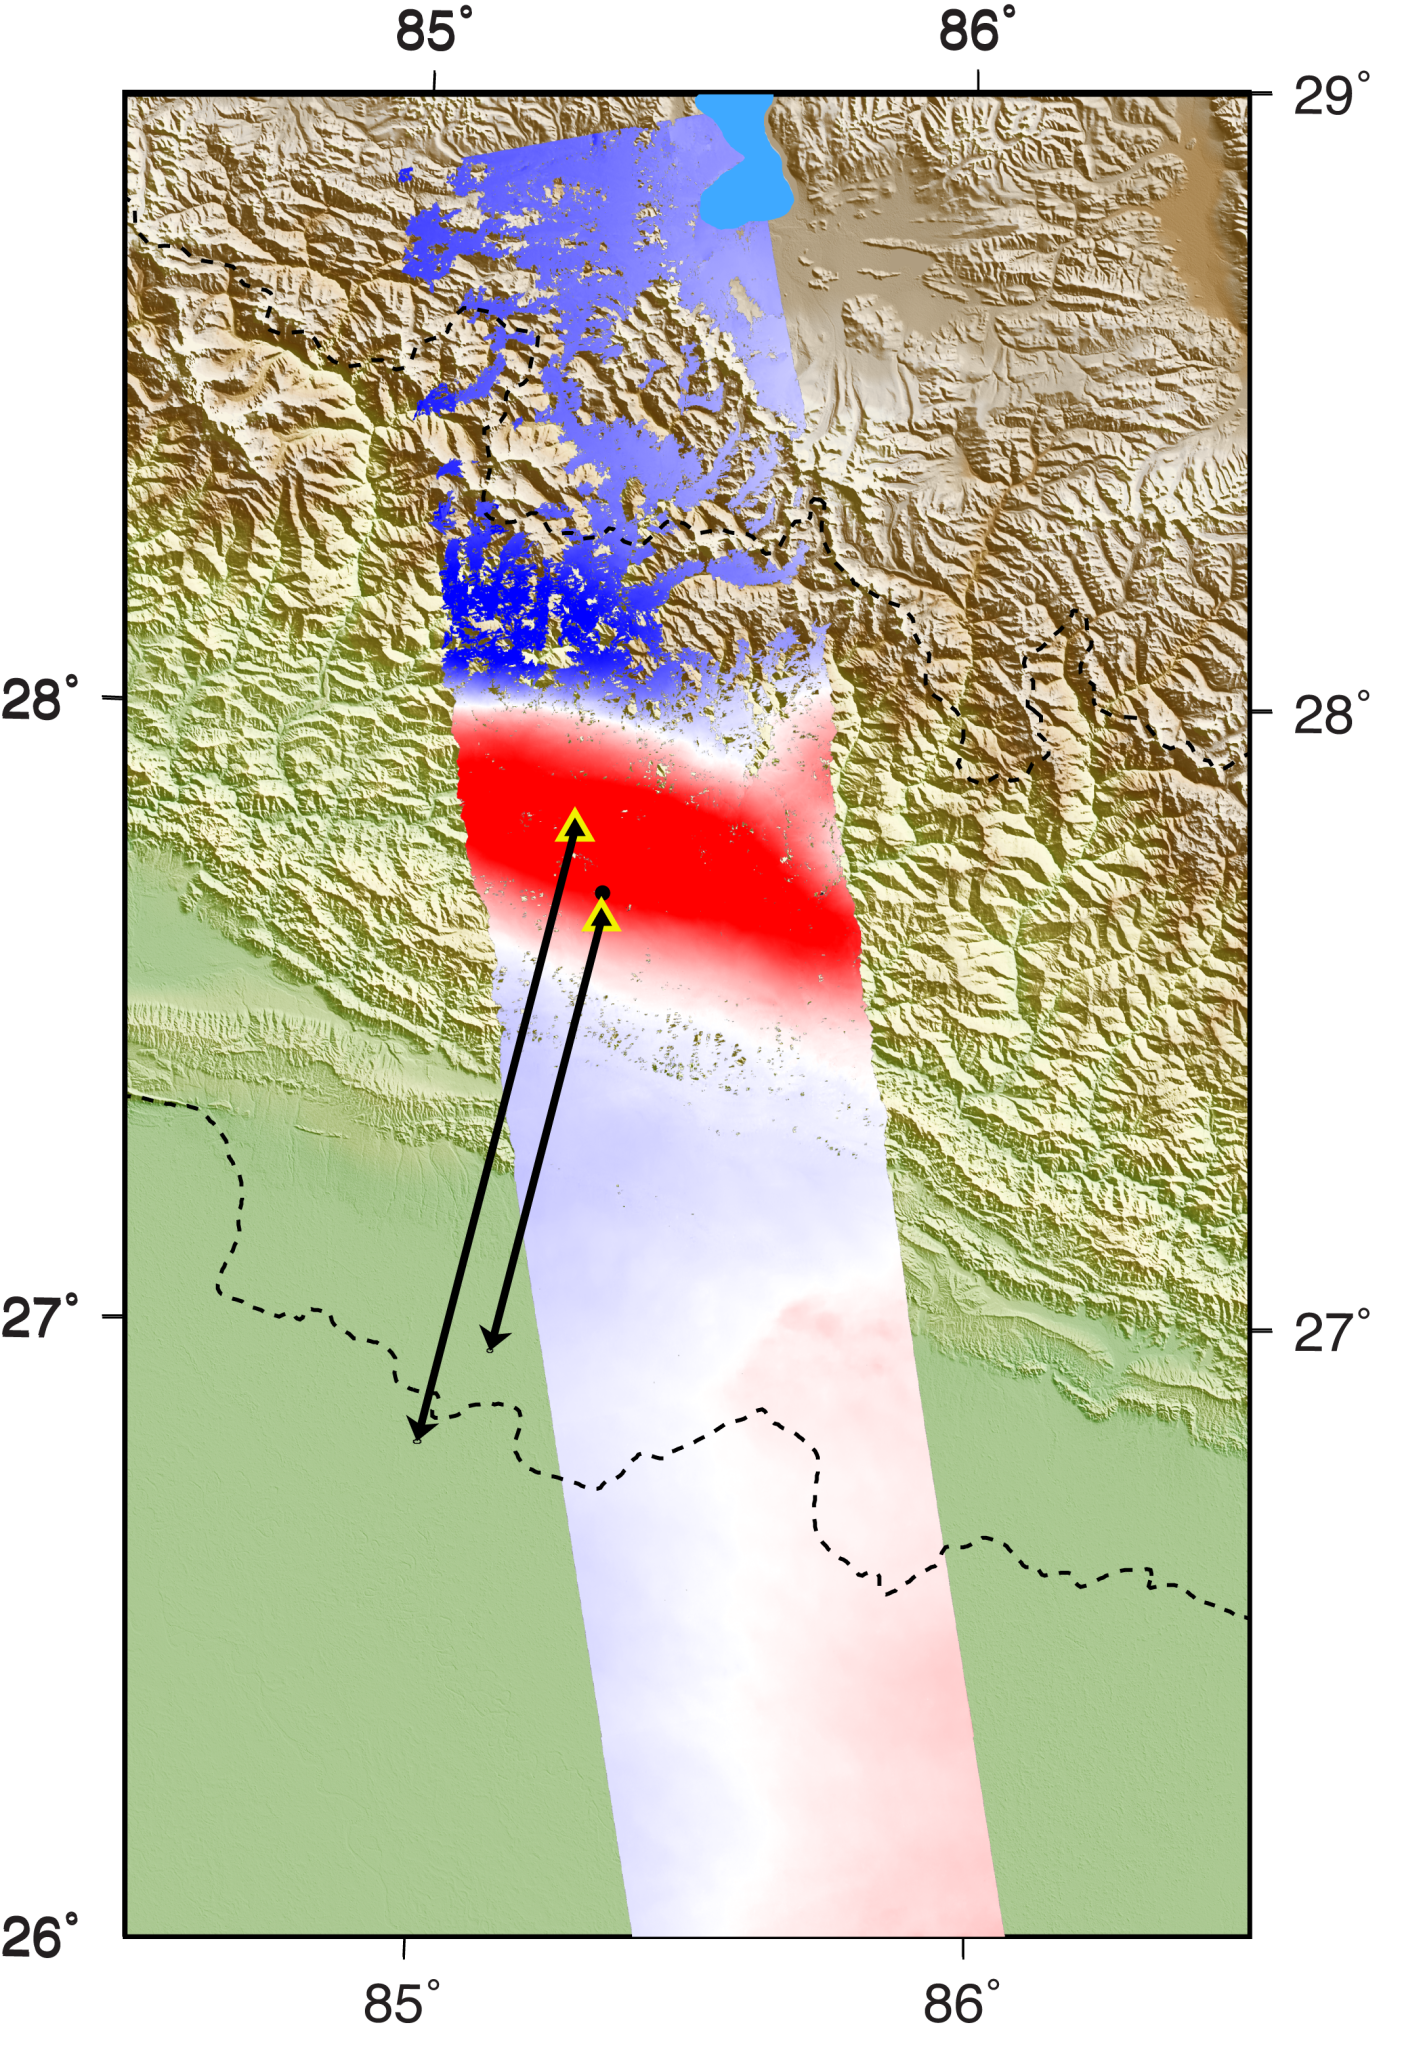

Radar Shows Kathmandu Area Uplifted 5 Feet by Gorkha, Nepal Earthquake

Annotated Version

NASA and its partners are contributing important observations and expertise to the ongoing response to the April 25, 2015, magnitude 7.8 Gorkha earthquake in Nepal. This earthquake was the strongest to occur in that area since the 1934 Nepal-Bihar magnitude 8.0 event. It has caused a significant humanitarian crisis with widespread building damage and triggered landslides throughout the region.

Scientists with the Advanced Rapid Imaging and Analysis project (ARIA), a collaboration between NASA’s Jet Propulsion Laboratory, Pasadena, California, and the California Institute of Technology in Pasadena, analyzed interferometric synthetic aperture radar images from the PALSAR-2 instrument on the ALOS-2 satellite operated by the Japan Aerospace Exploration Agency (JAXA) to calculate a map of the deformation of Earth’s surface caused by the quake. This false-color map shows the amount of permanent surface movement caused almost entirely by the earthquake, as viewed by the satellite, during a 70-day interval between two ALOS-2 images acquired on February 21 and May 2, 2015.

In this new map, the colors of the surface displacements are proportional to the surface motion. The red tones show the areas where the land around Kathmandu has moved toward the satellite by up to 4.6 feet (1.4 meter), or 5.2 feet (1.6 meters) if purely vertical motion is assumed. The area farther north with various shades of blue moved away from the satellite, mostly downward, by as much as 3.9 feet (1.2 meters). Areas without color have snow, heavy vegetation or open water that prevents the radar measurements from measuring change between satellite images. The background image shows the shaded relief and colored elevation from the NASA Shuttle Radar Topography Mission (SRTM). Black arrows show the horizontal motion measured by continuously operating Global Positioning System (GPS) sites (yellow and black triangles). Scientists use these maps to build detailed models of the fault slip at depth and associated land movements to better understand the impact on future earthquake activity. These data have been integrated into the U.S. Geological Survey ShakeMap (available at: http://earthquake.usgs.gov/earthquakes/eventpage/us20002926#impact_shakemap) to update their estimate of the intensity of ground shaking caused by the main shock of the quake. The PALSAR-2 data were provided by JAXA through the Committee on Earth Observation Satellites (CEOS) in support of the response effort. Dashed black lines show the country borders.

The map created from these data can be viewed at PIA14708.

Credit: NASA/JPL-Caltech/JAXA